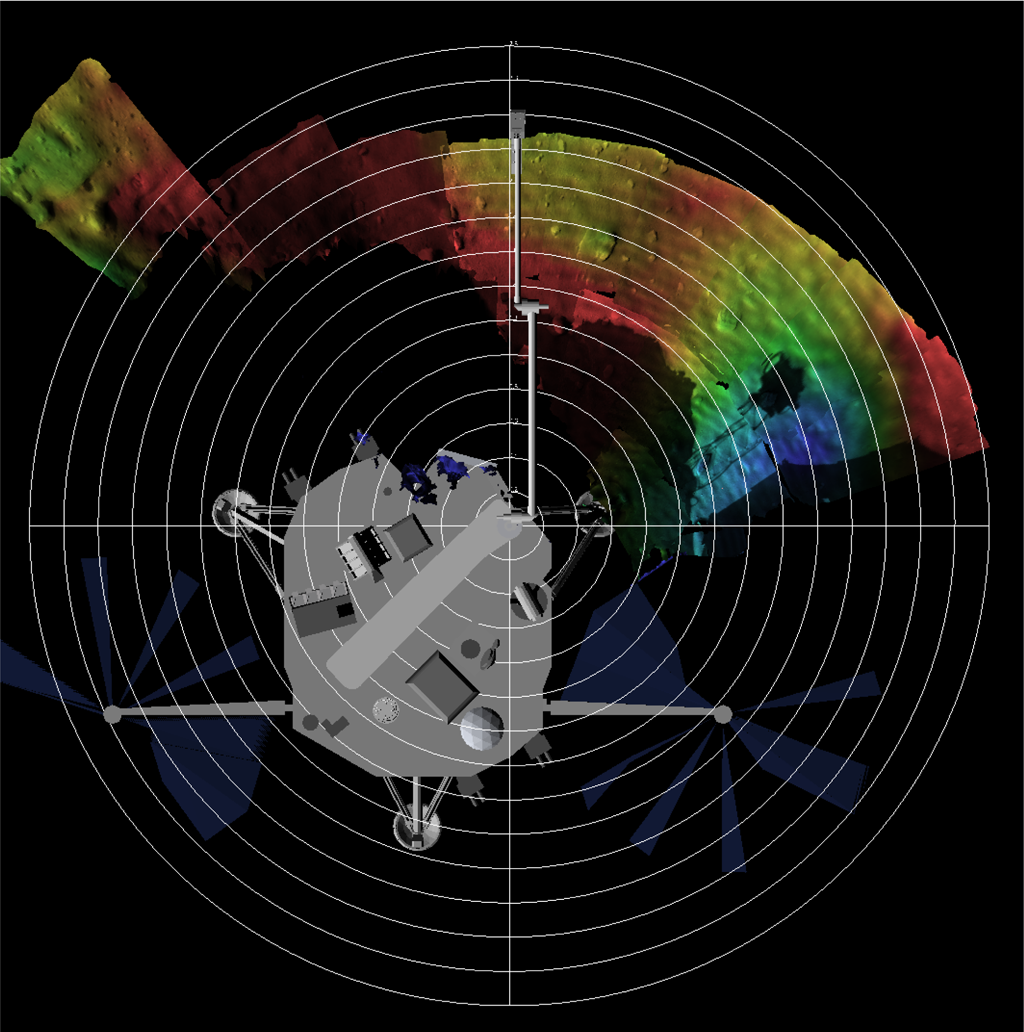

False Color Terrain Model of Phoenix Workspace

This is a terrain model of Phoenix’s Robotic Arm workspace. It has been color coded by depth with a lander model for context. The model has been derived using images from the depth perception feature from Phoenix’s Surface Stereo Imager (SSI). Red indicates low-lying areas that appear to be troughs. Blue indicates higher areas that appear to be polygons.

The Phoenix Mission is led by the University of Arizona, Tucson, on behalf of NASA. Project management of the mission is by NASA’s Jet Propulsion Laboratory, Pasadena, Calif. Spacecraft development is by Lockheed Martin Space Systems, Denver.

Photojournal Note: As planned, the Phoenix lander, which landed May 25, 2008 23:53 UTC, ended communications in November 2008, about six months after landing, when its solar panels ceased operating in the dark Martian winter.

Credit: NASA/JPL-Caltech/University of Arizona/Texas A&M University